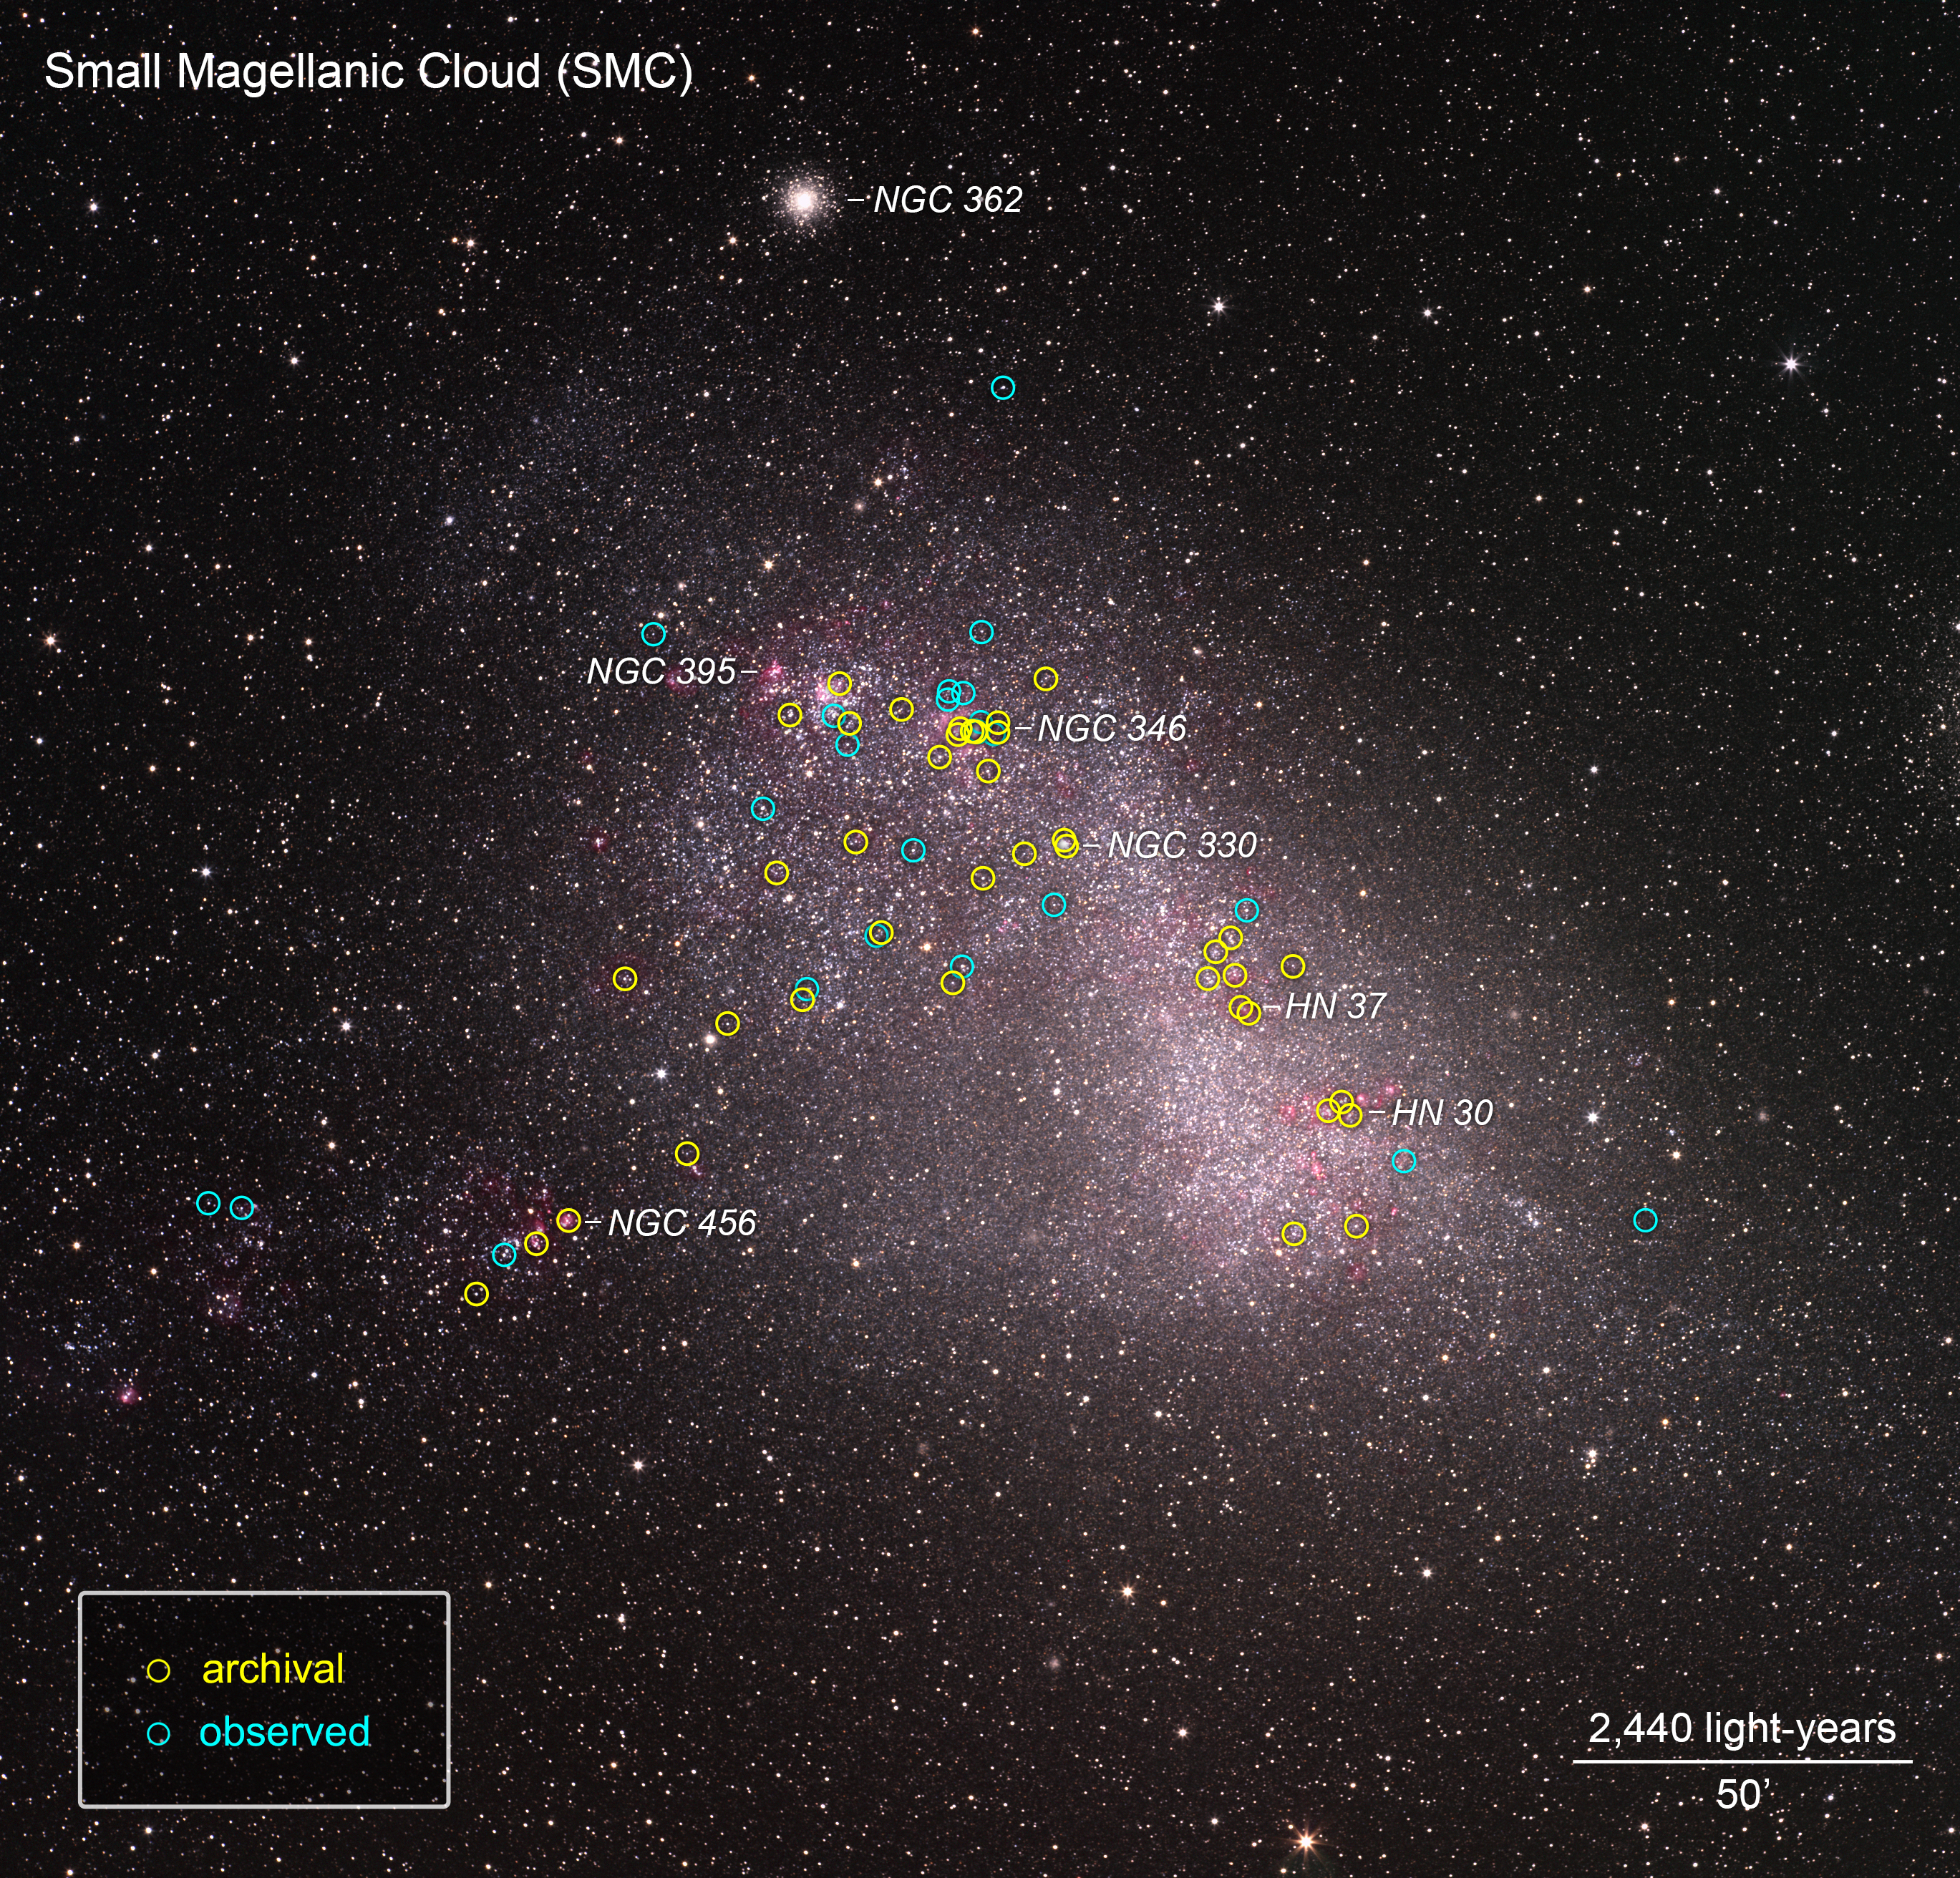

ULLYSES Targets in the SMC Annotated

This is a ground-based telescopic photo of the Small Magellanic Cloud (SMC), a satellite galaxy of our Milky Way. The galaxy is one of several select targets of a new initiative with NASA's Hubble Space Telescope called ULLYSES (UV Legacy Library of Young Stars as Essential Standards). The program is looking at over 300 stars to build an ultraviolet-light catalog for capturing the diversity of stars, from young to old. The program's goal is to give astronomers a much better understanding of the birth of stars and how this relates to everything from planets to the formation and evolution of galaxies. The SMC contains hot, massive, blue stars similar to the primitive composition of early galaxies, so astronomers can gain insights into how their outflows may have influenced early galaxy evolution billions of years ago. The target stars are from Hubble archival observations (yellow circles) and new observations (blue circles) under the ULLYSES program.

Credit: NASA, ESA, J. Roman-Duval (STScI), ULLYSES program, and S. Guisard